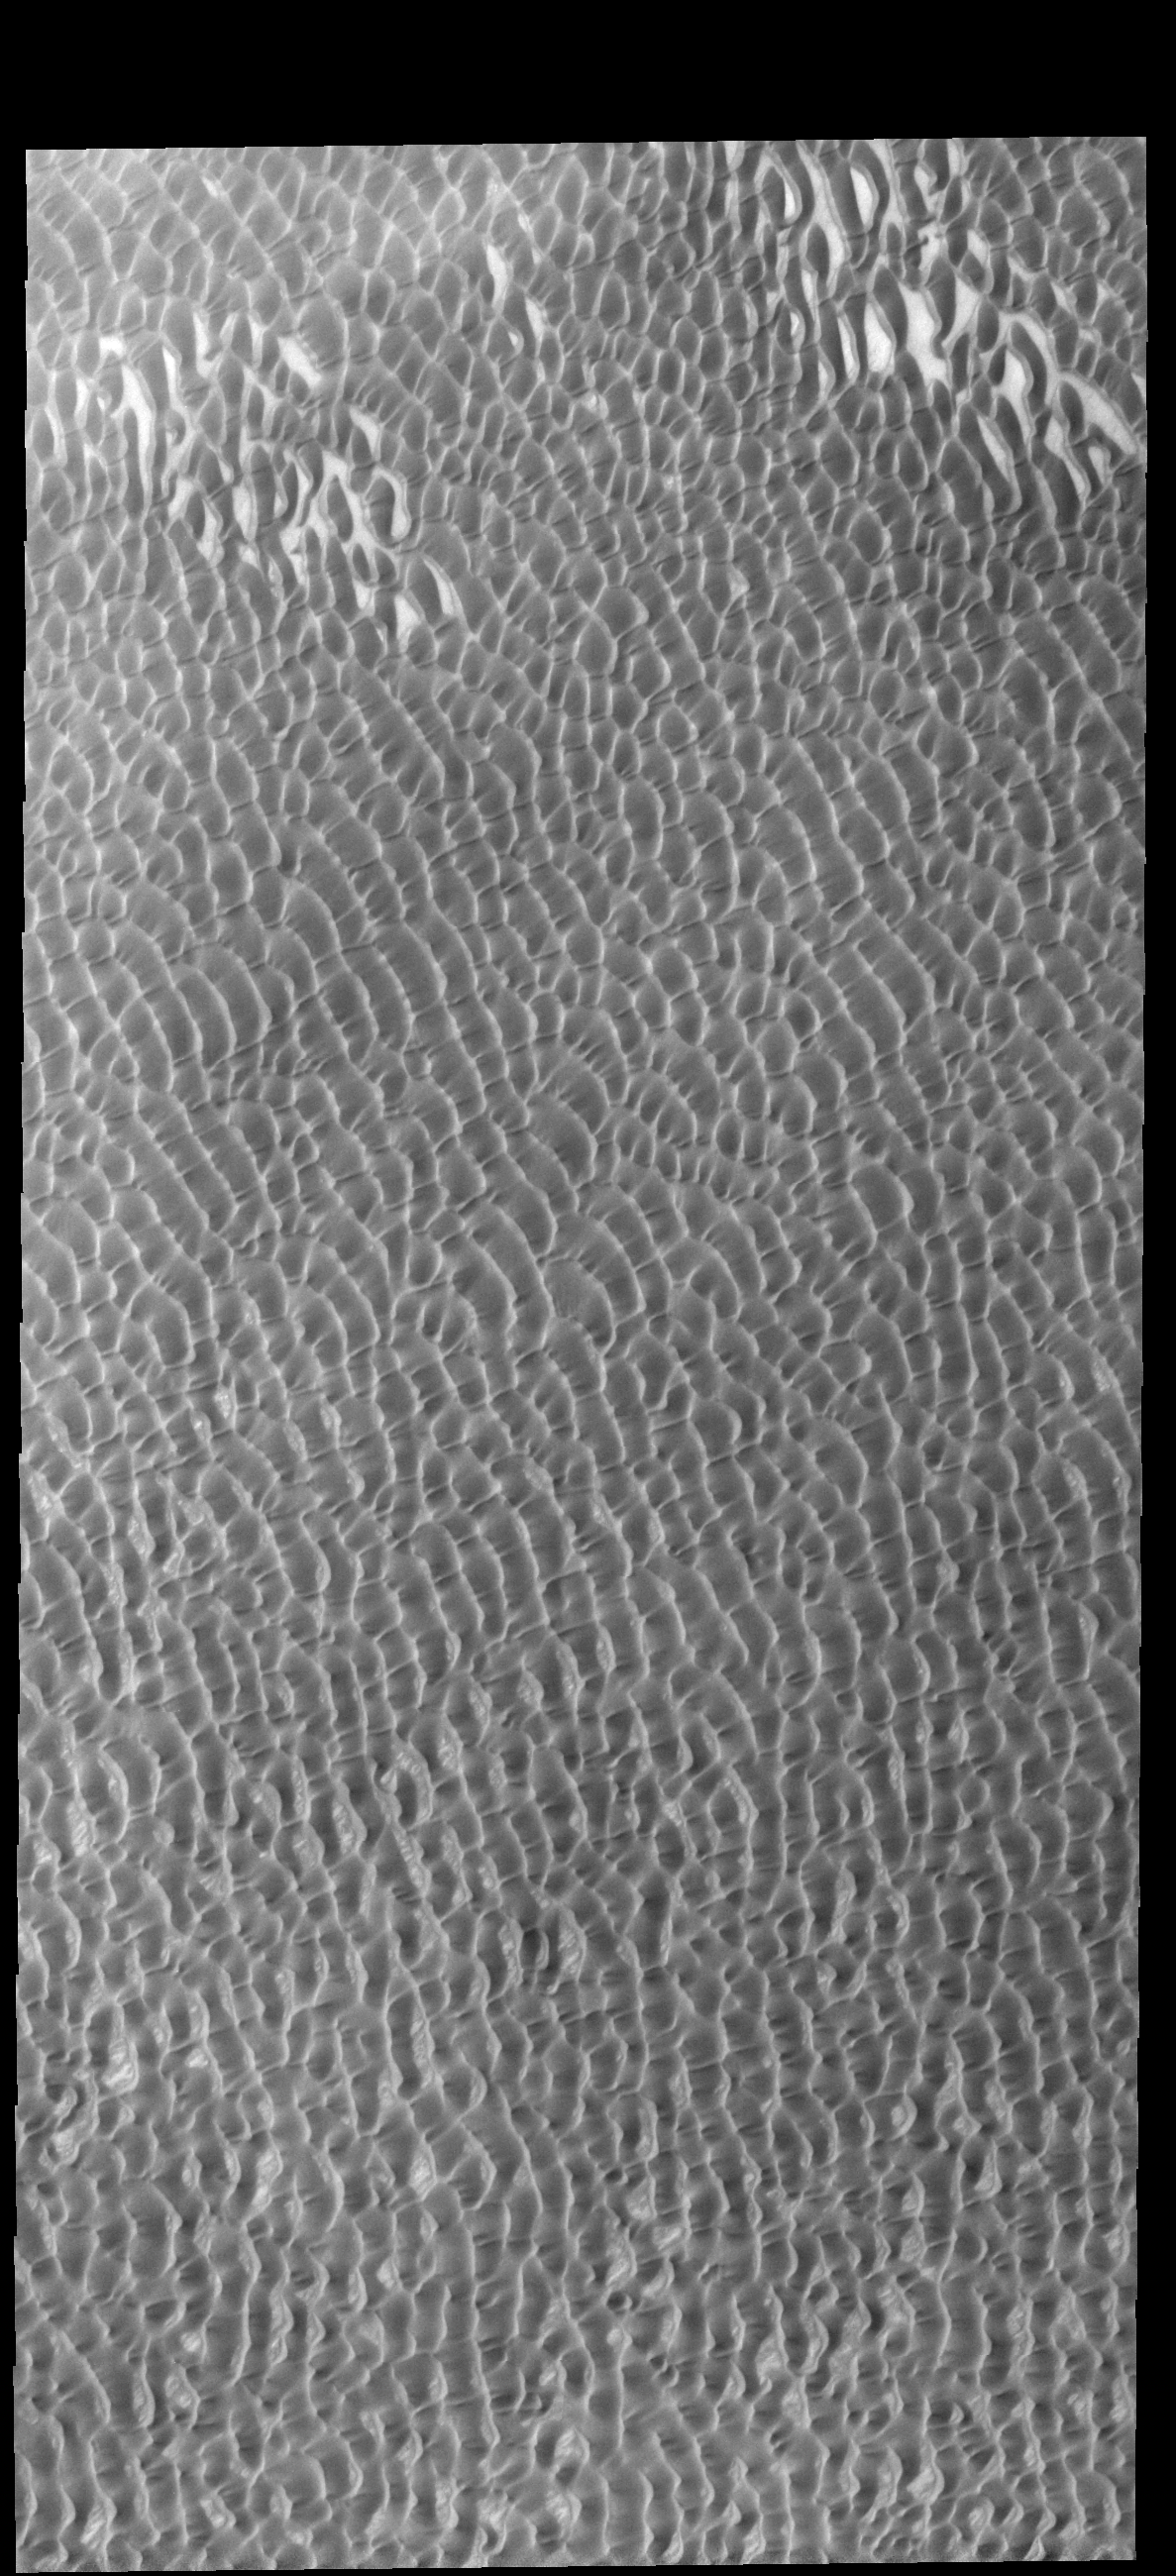

Olympia Undae

This VIS image shows a small portion of Olympia Undae. Olympia Undae is the largest dune field at the margin of the north polar cap. This image was collected during northern hemisphere summer.

Credit: NASA/JPL-Caltech/ASU